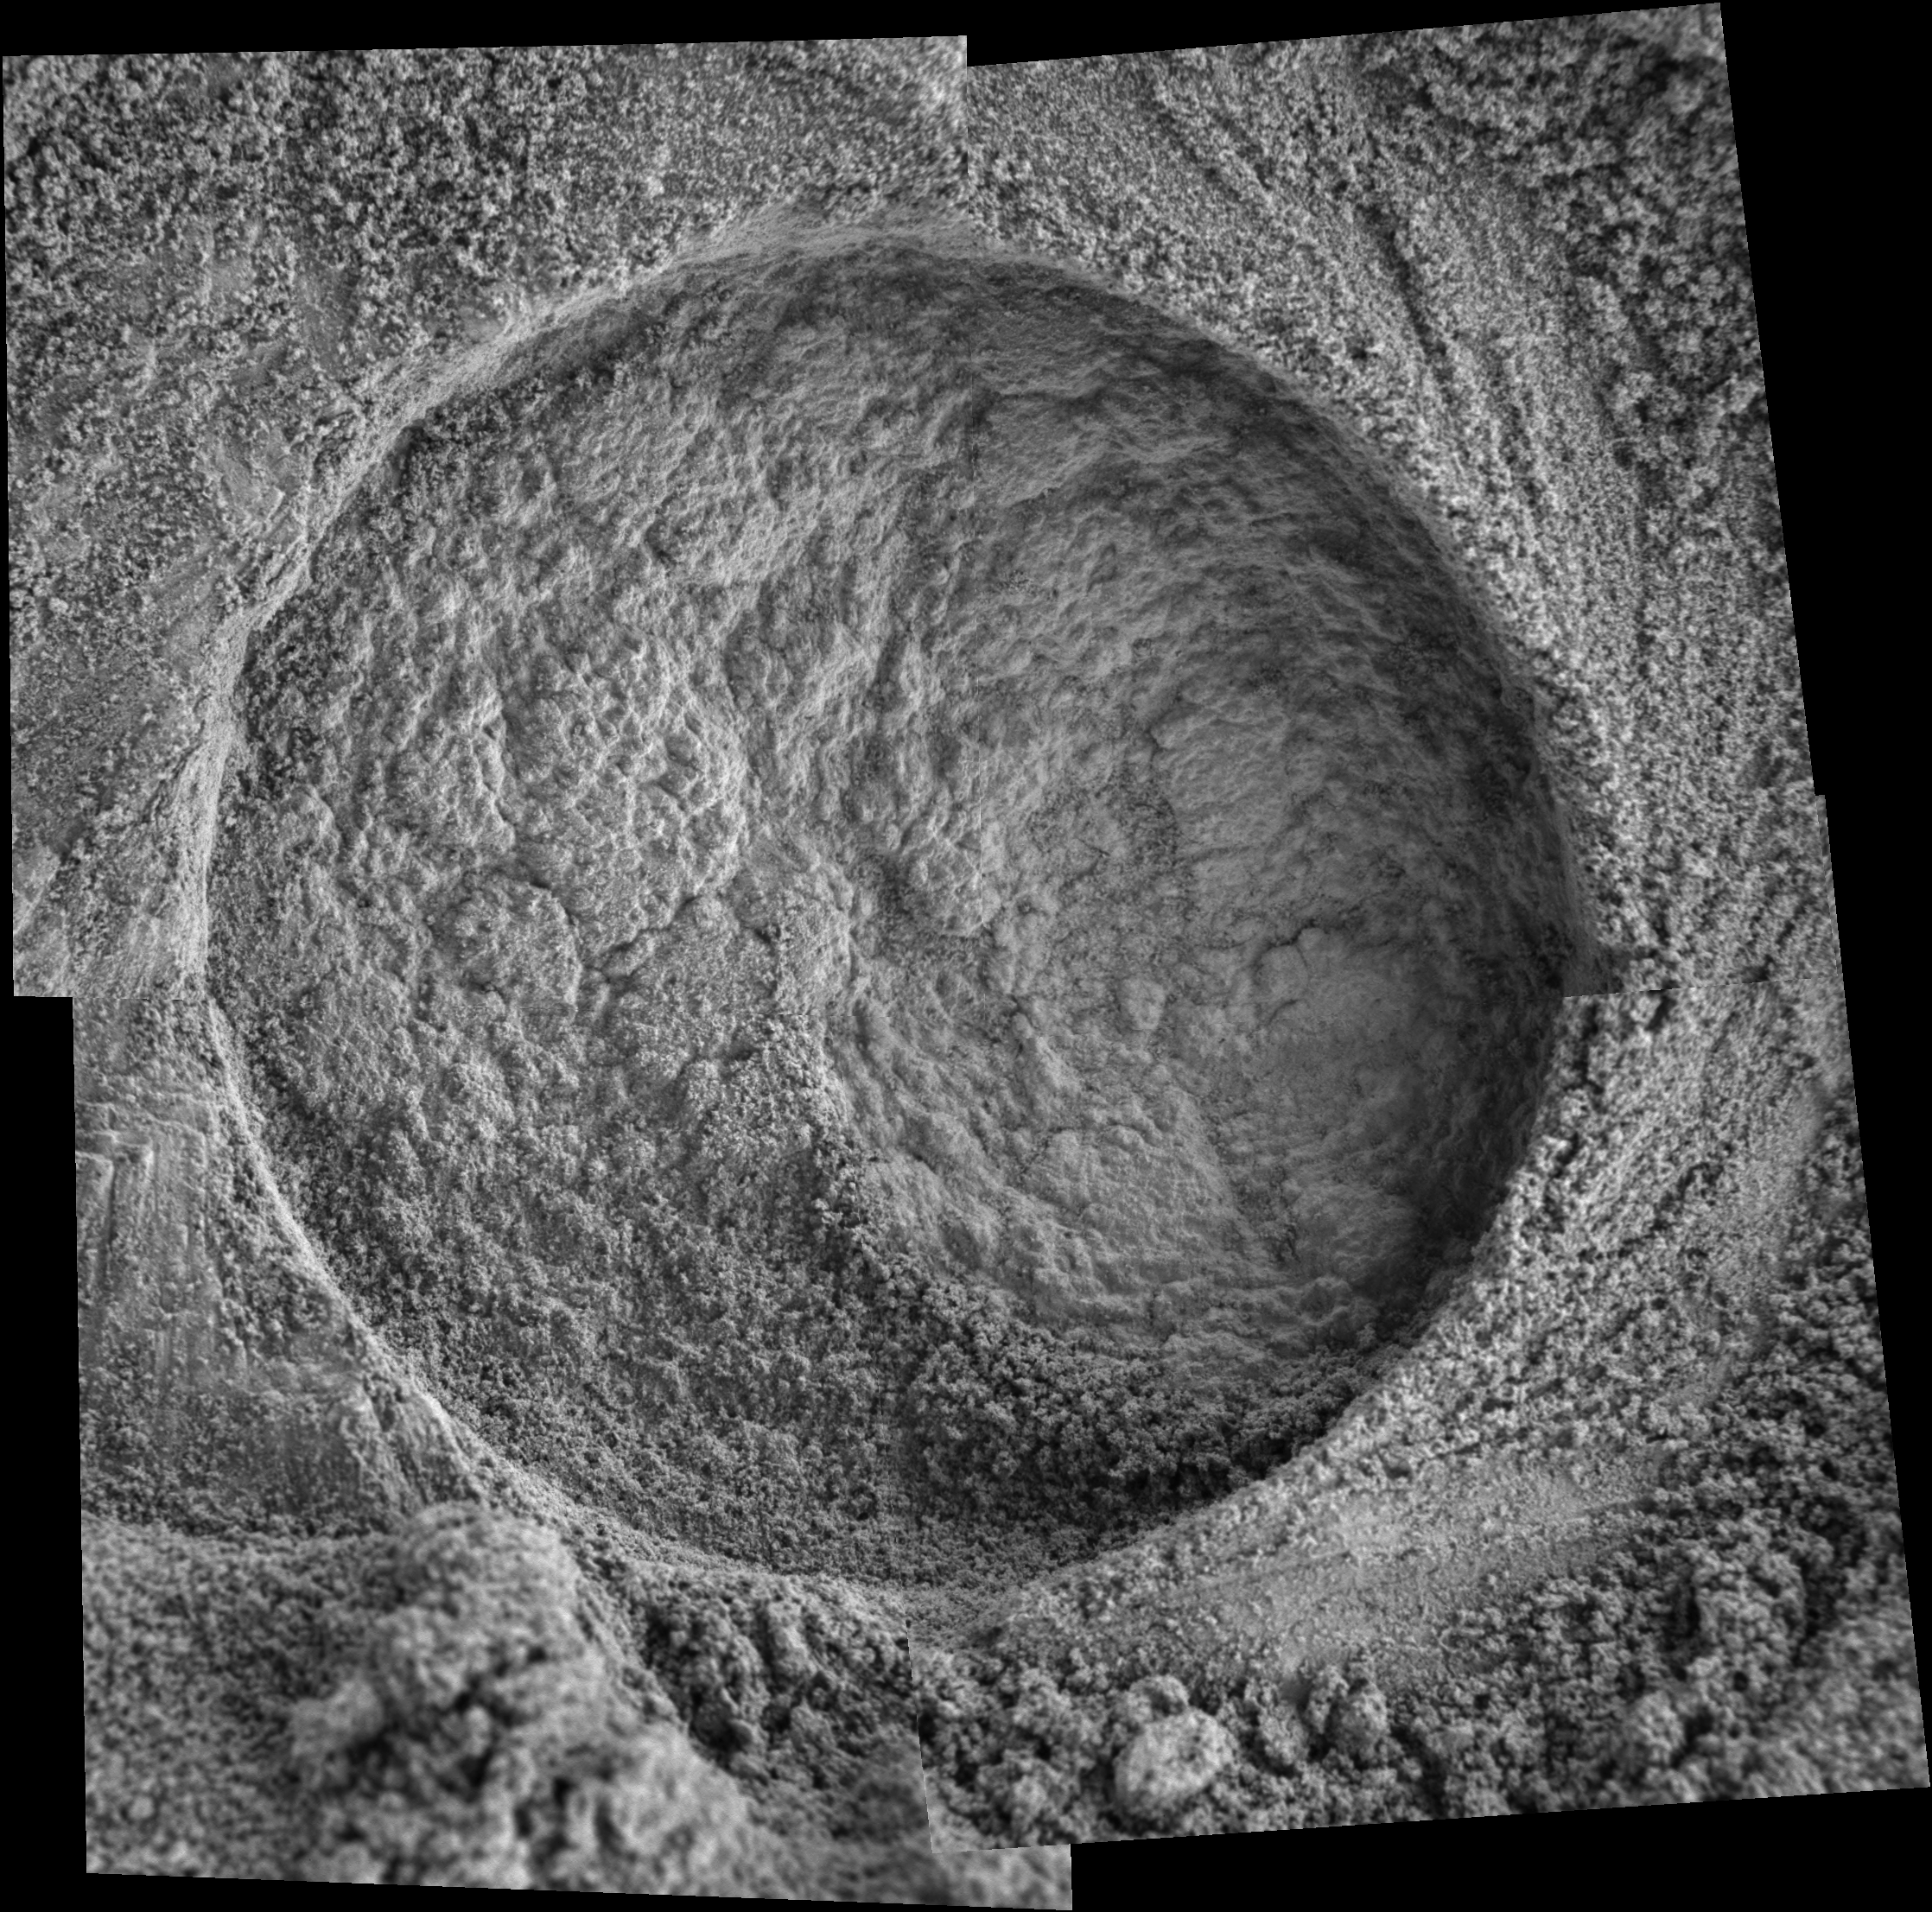

‘Diamond Jenness’: A Tough Grind

This microscopic imager mosaic of the target area called “Diamond Jenness” was taken after NASA’s Mars Exploration Rover Opportunity ground into the surface with its rock abrasion tool for a second time.

Opportunity has bored nearly a dozen holes into the inner walls of “Endurance Crater.” On sols 177 and 178 (July 23 and July 24, 2004), the rover worked double-duty on Diamond Jenness. Surface debris and the bumpy shape of the rock resulted in a shallow and irregular hole, only about 2 millimeters (0.08 inch) deep. The final depth was not enough to remove all the bumps and leave a neat hole with a smooth floor. This extremely shallow depression was then examined by the rover’s alpha particle X-ray spectrometer.

On Sol 178, Opportunity’s “robotic rodent” dined on Diamond Jenness once again, grinding almost an additional 5 millimeters (about 0.2 inch). The rover then applied its Moessbauer spectrometer to the deepened hole. This double dose of Diamond Jenness enabled the science team to examine the rock at varying layers. Results from those grindings are currently being analyzed.

The image mosaic is about 6 centimeters (2.4 inches) across.

Credit: NASA/JPL/Cornell/USGS